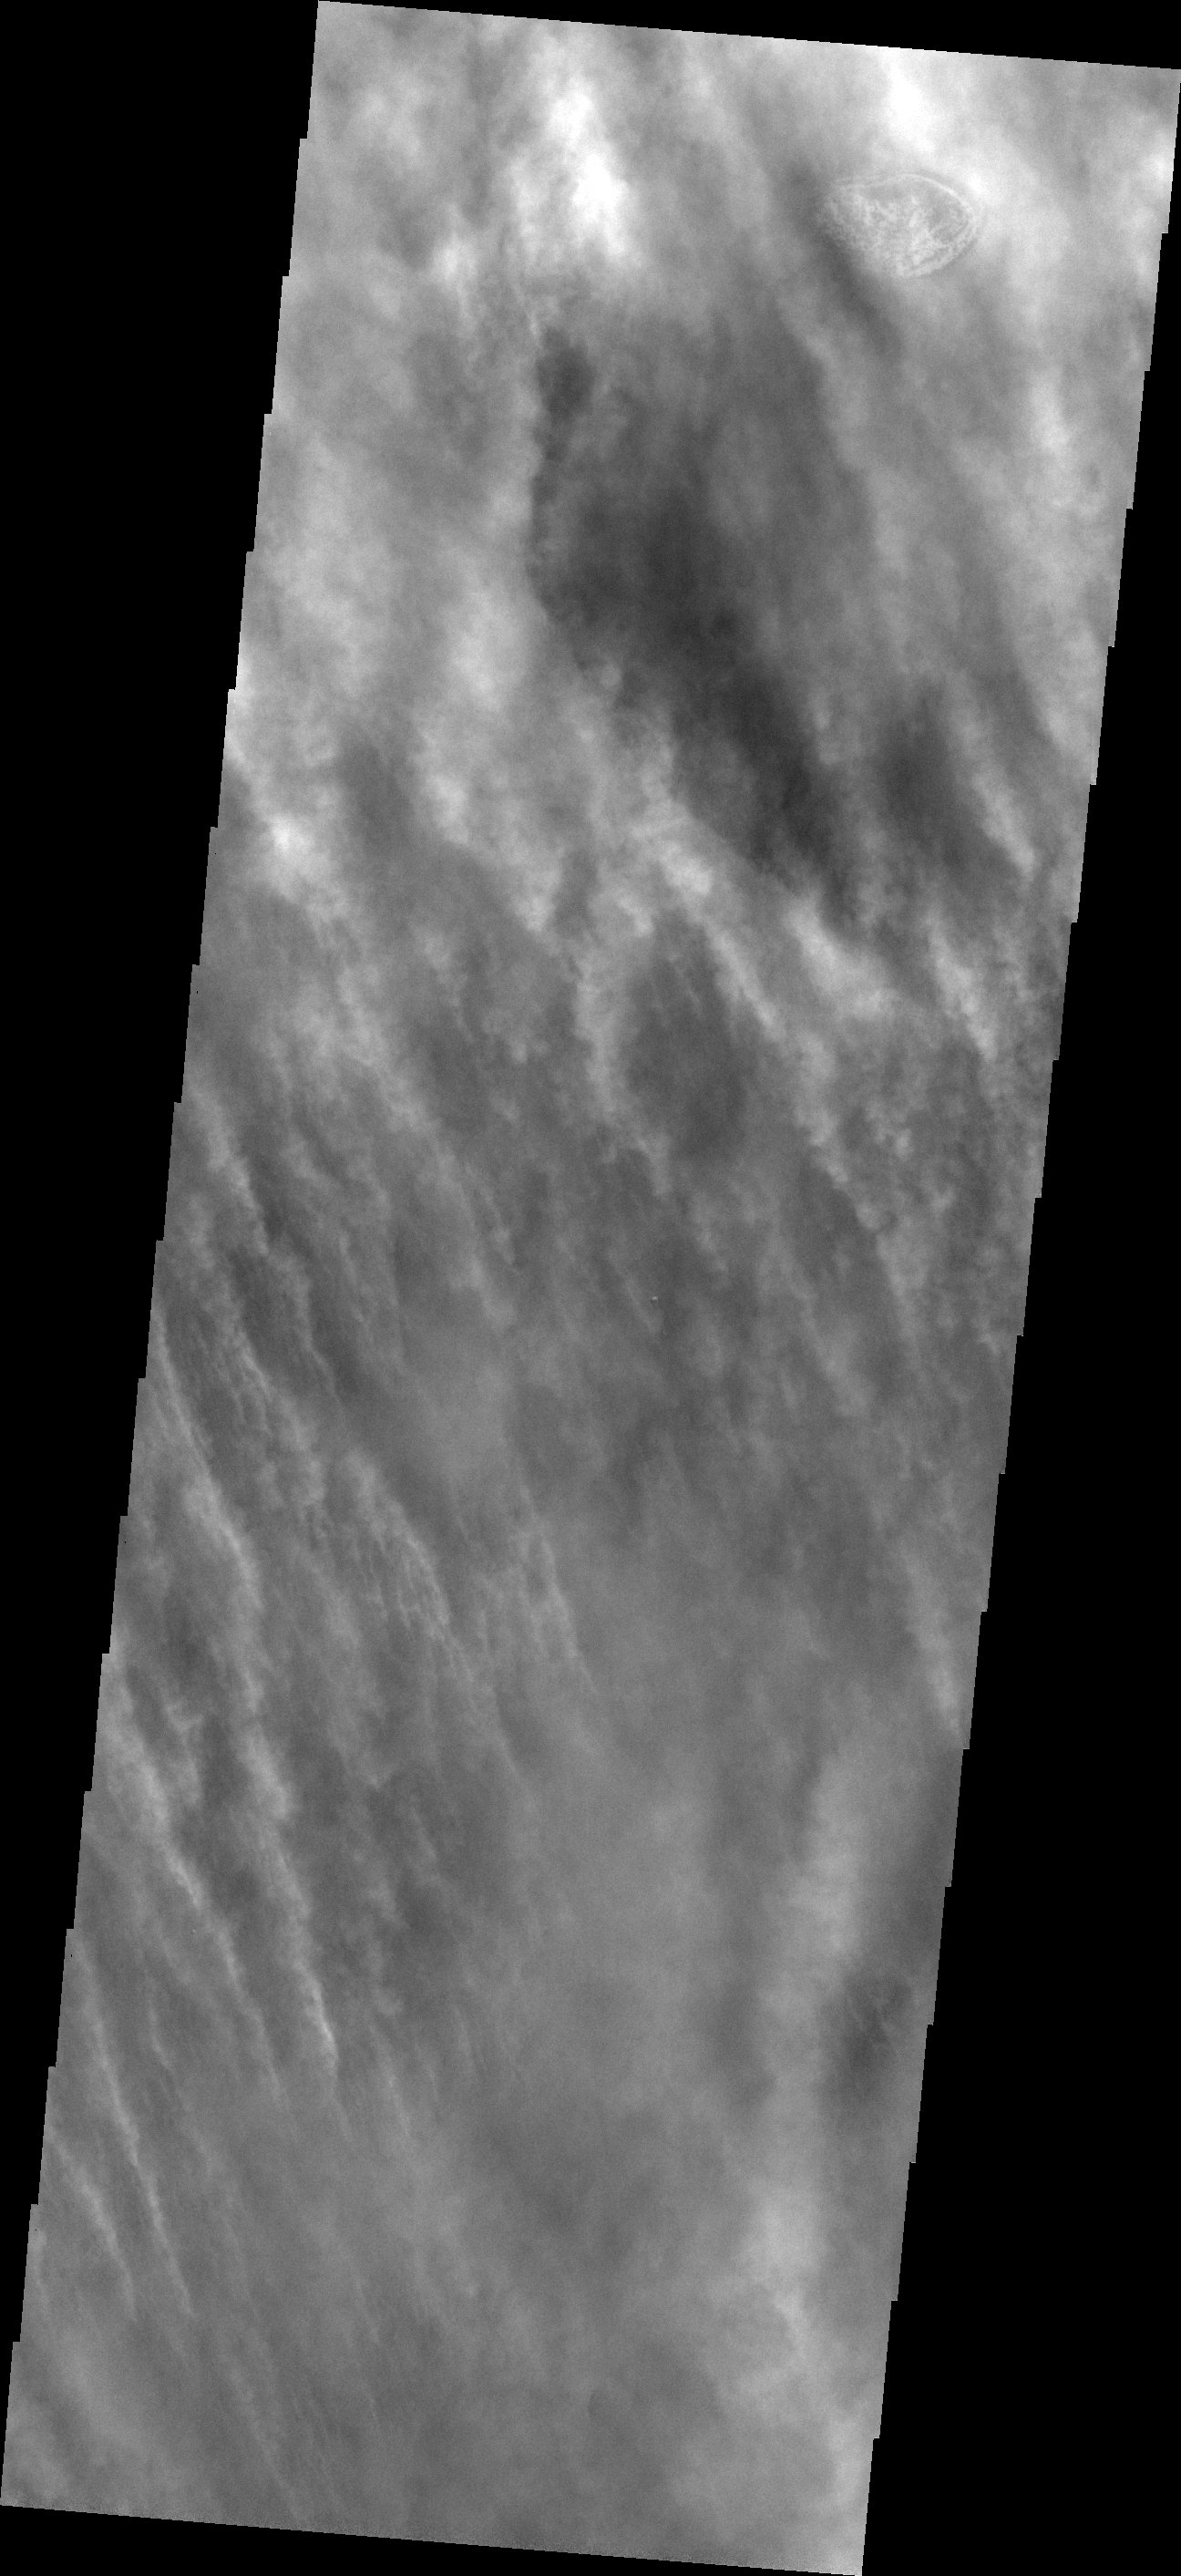

Spring Storms

Southern springtime on Mars means dust storm season. This VIS image shows just such a storm in action.

Image information: VIS instrument. Latitude -59.4N, Longitude 267.2E. 17 meter/pixel resolution.

Please see the THEMIS Data Citation Note for details on crediting THEMIS images.

Note: this THEMIS visual image has not been radiometrically nor geometrically calibrated for this preliminary release. An empirical correction has been performed to remove instrumental effects. A linear shift has been applied in the cross-track and down-track direction to approximate spacecraft and planetary motion. Fully calibrated and geometrically projected images will be released through the Planetary Data System in accordance with Project policies at a later time.

NASA’s Jet Propulsion Laboratory manages the 2001 Mars Odyssey mission for NASA’s Office of Space Science, Washington, D.C. The Thermal Emission Imaging System (THEMIS) was developed by Arizona State University, Tempe, in collaboration with Raytheon Santa Barbara Remote Sensing. The THEMIS investigation is led by Dr. Philip Christensen at Arizona State University. Lockheed Martin Astronautics, Denver, is the prime contractor for the Odyssey project, and developed and built the orbiter. Mission operations are conducted jointly from Lockheed Martin and from JPL, a division of the California Institute of Technology in Pasadena.

Credit: NASA/JPL/ASU